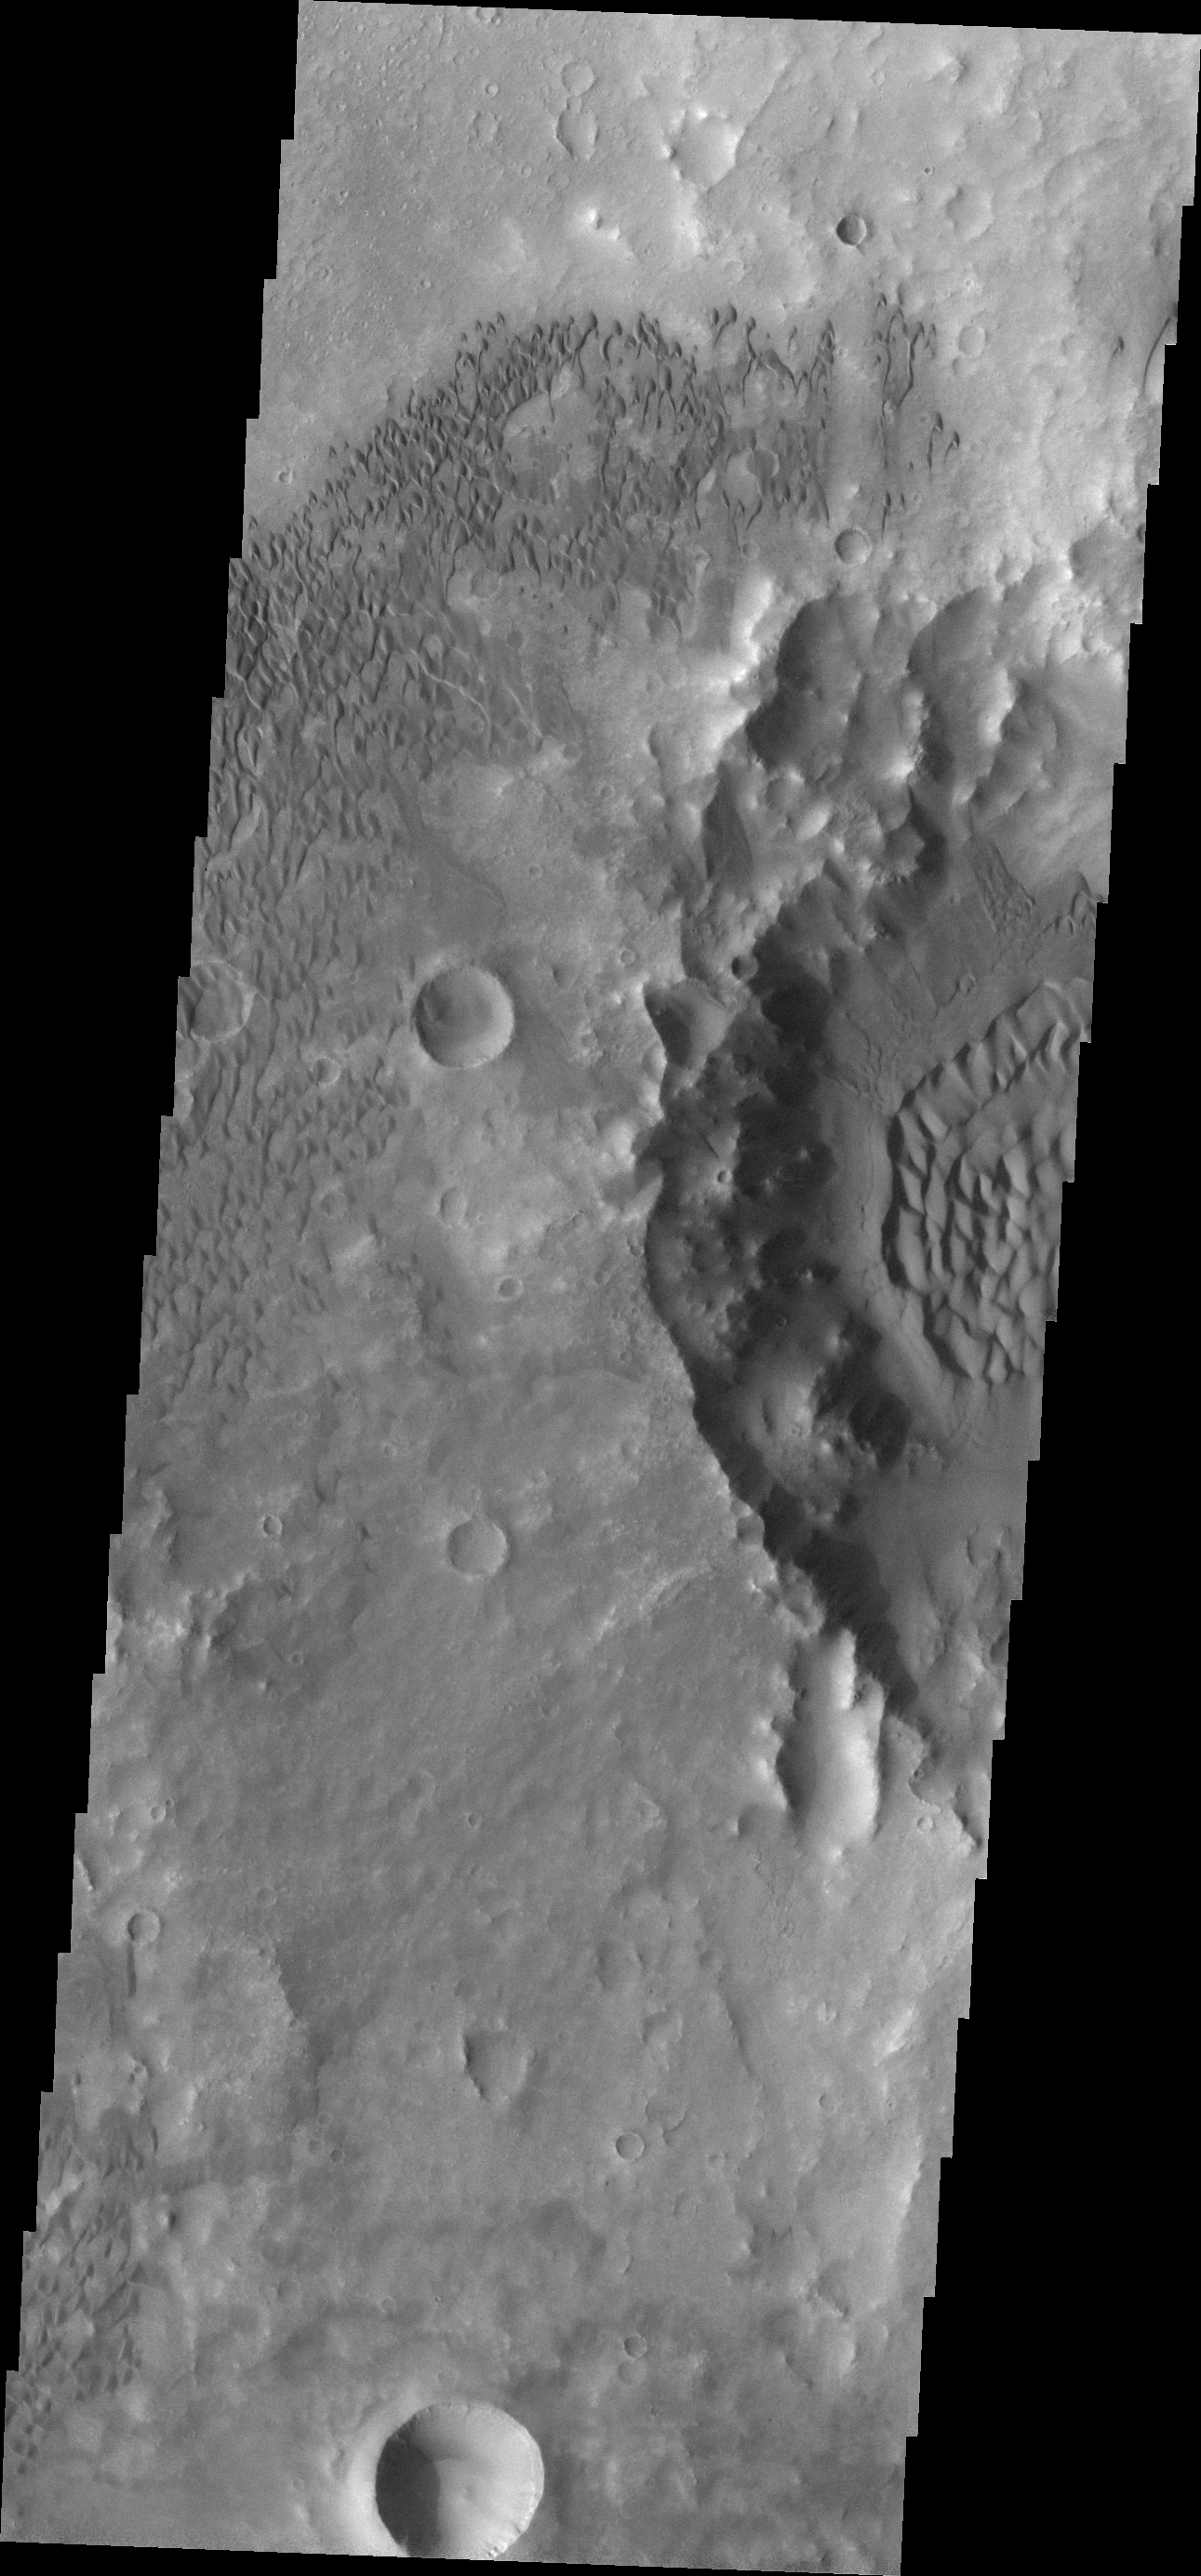

Dunes Galore

This VIS image of the floor of Herschel Crater shows a multitude of dunes. The crater on the right side of the frame contains a large sand sheet with dune forms, while the surrounding area is covered with individual dunes.

Image information: VIS instrument. Latitude -14.3N, Longitude 128.4E. 18 meter/pixel resolution.

Please see the THEMIS Data Citation Note for details on crediting THEMIS images.

Note: this THEMIS visual image has not been radiometrically nor geometrically calibrated for this preliminary release. An empirical correction has been performed to remove instrumental effects. A linear shift has been applied in the cross-track and down-track direction to approximate spacecraft and planetary motion. Fully calibrated and geometrically projected images will be released through the Planetary Data System in accordance with Project policies at a later time.

NASA’s Jet Propulsion Laboratory manages the 2001 Mars Odyssey mission for NASA’s Office of Space Science, Washington, D.C. The Thermal Emission Imaging System (THEMIS) was developed by Arizona State University, Tempe, in collaboration with Raytheon Santa Barbara Remote Sensing. The THEMIS investigation is led by Dr. Philip Christensen at Arizona State University. Lockheed Martin Astronautics, Denver, is the prime contractor for the Odyssey project, and developed and built the orbiter. Mission operations are conducted jointly from Lockheed Martin and from JPL, a division of the California Institute of Technology in Pasadena.

Credit: NASA/JPL/ASU